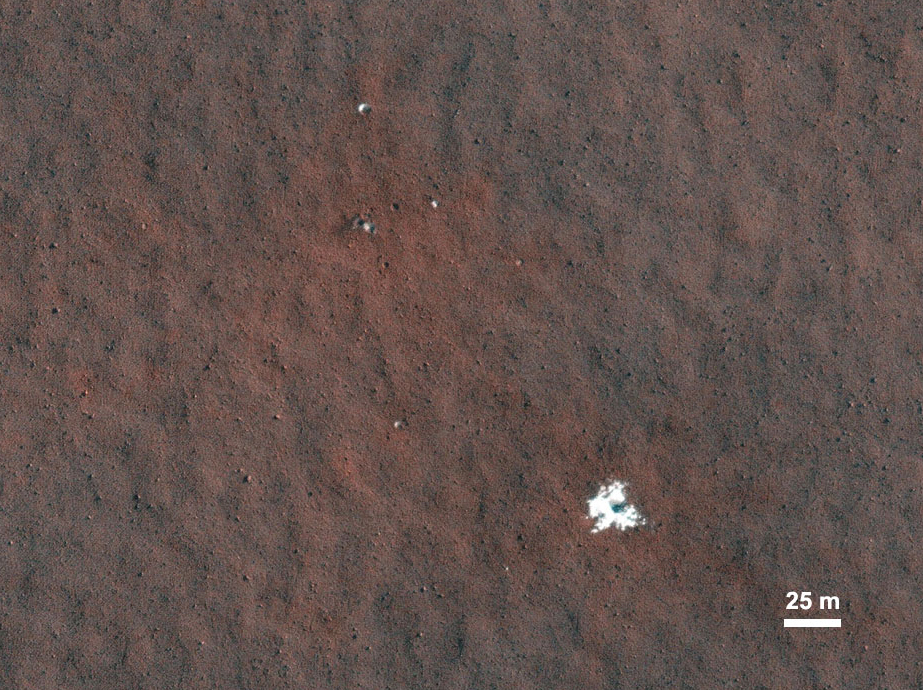

Fresh Crater Revealing Buried Ice

Recent small craters discovered by the High Resolution Imaging Science Experiment camera on NASA’s Mars Reconnaissance Orbiter expose buried ice in the middle latitudes of Mars. This ice is a record of past climate change. Not stable today, it was deposited during a period of different obliquity, or tilt, of the planet’s axis.

This image is one product from HiRISE observation ESP_011337_2360 . Other image products from this observation are available at http://hirise.lpl.arizona.edu/ESP_011337_2360. (Image: ESP_011337_2360; (Reference: Byrne et al., 2009).

Credit: NASA/JPL-Caltech/Univ. of Arizona